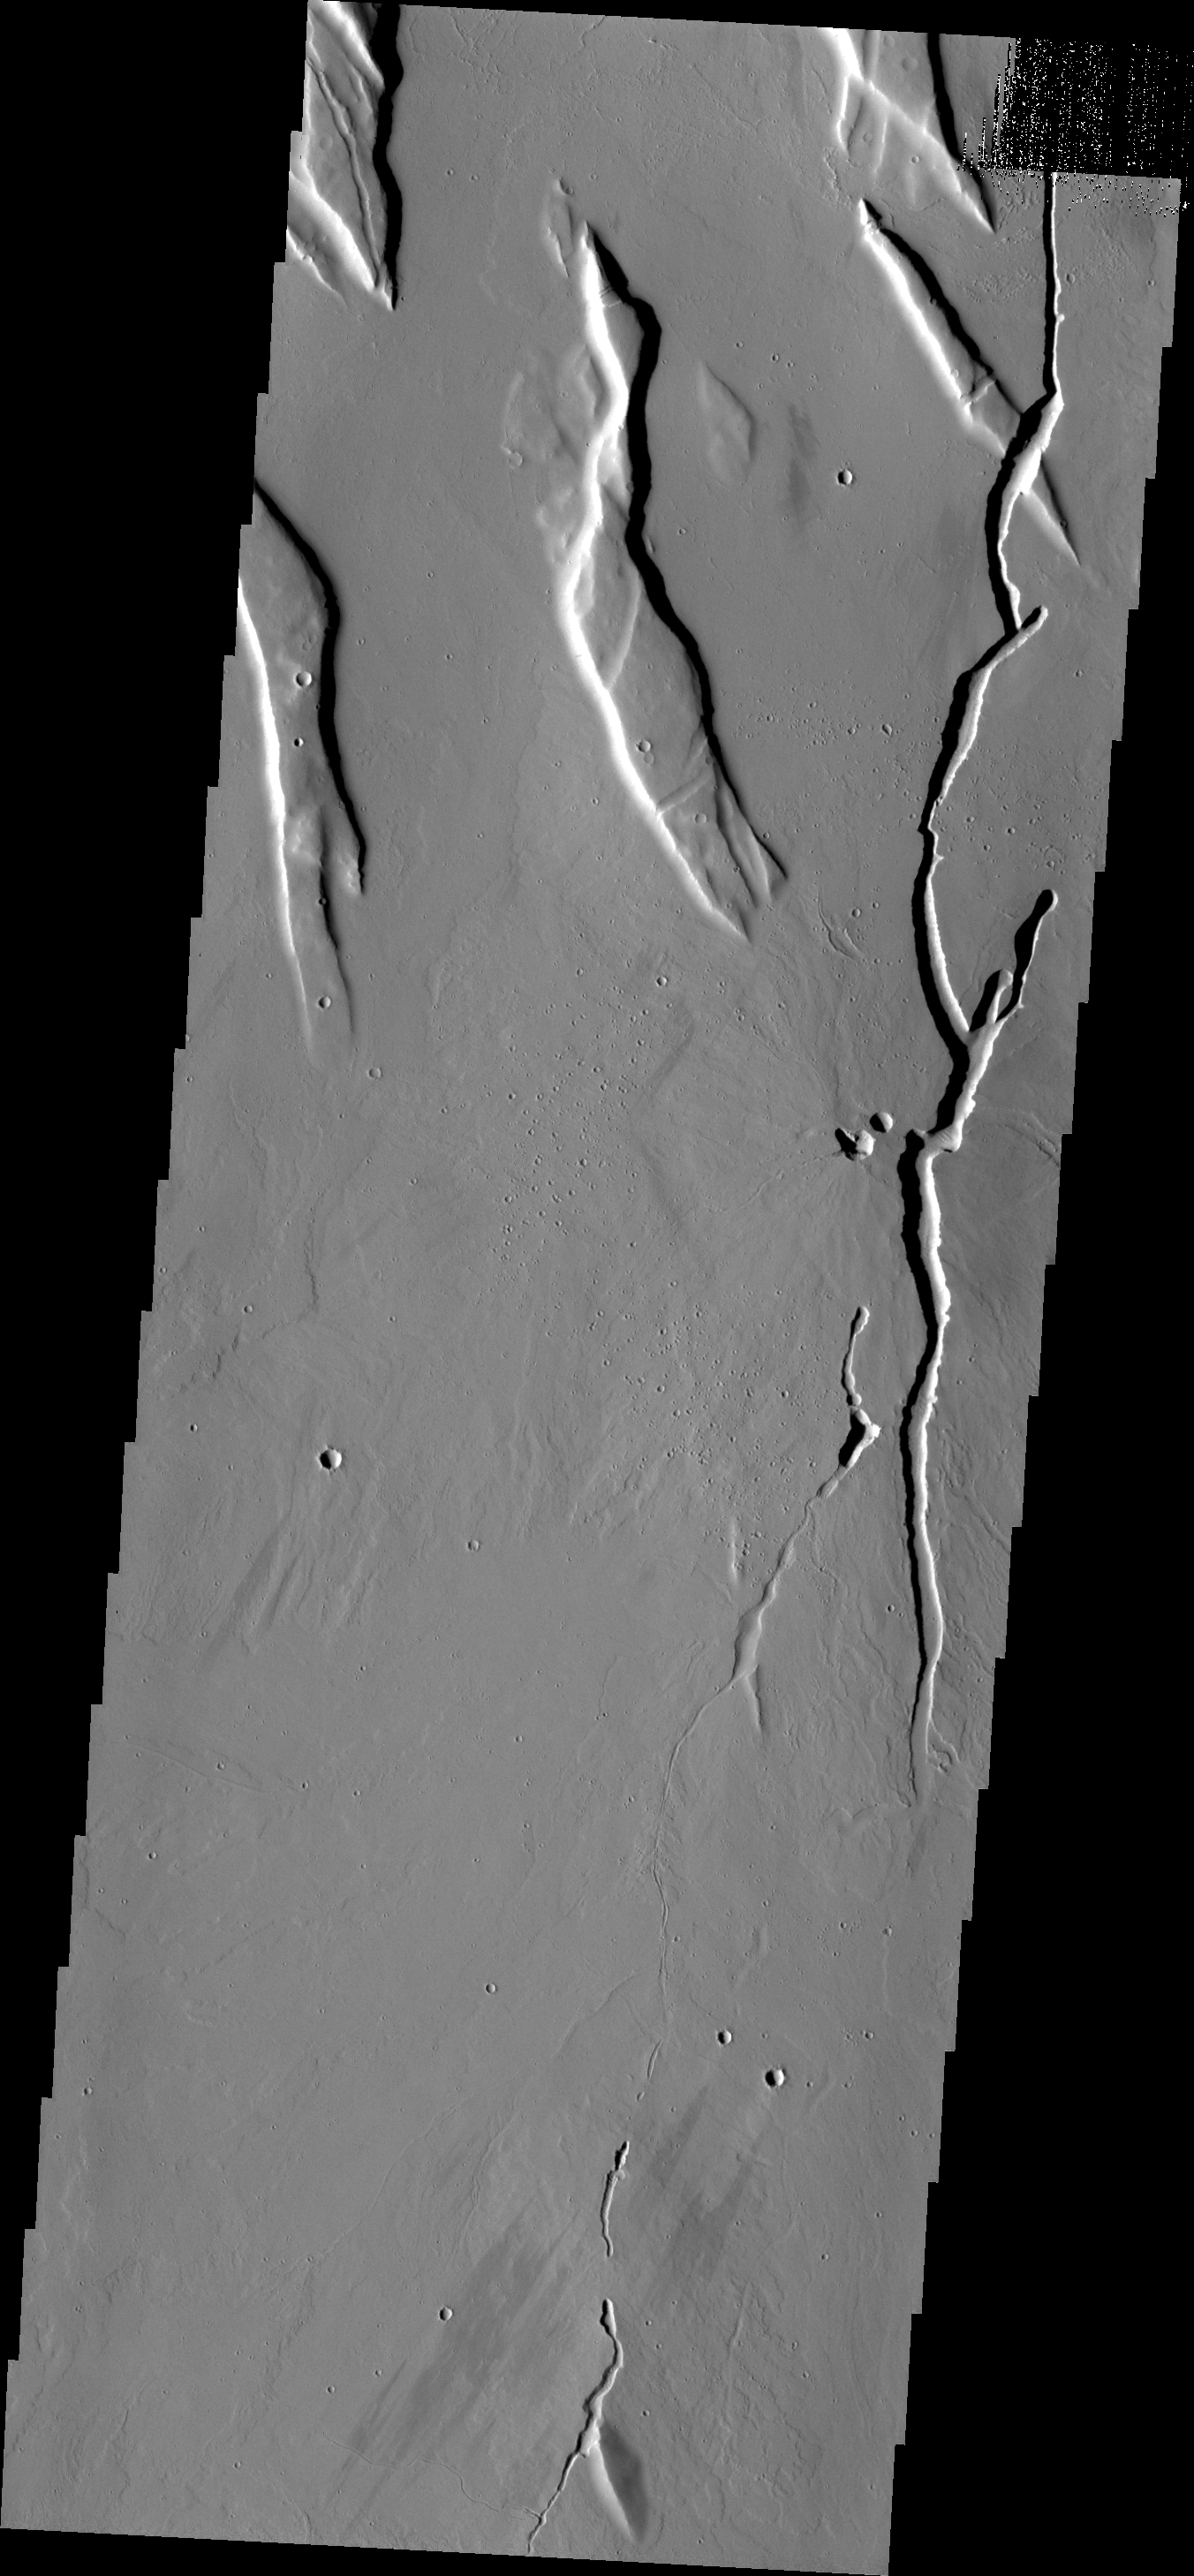

Collapse Features

The collapse features in this VIS image are located in the volcanic flows south of Alba Mons.

Credit: NASA/JPL/ASU